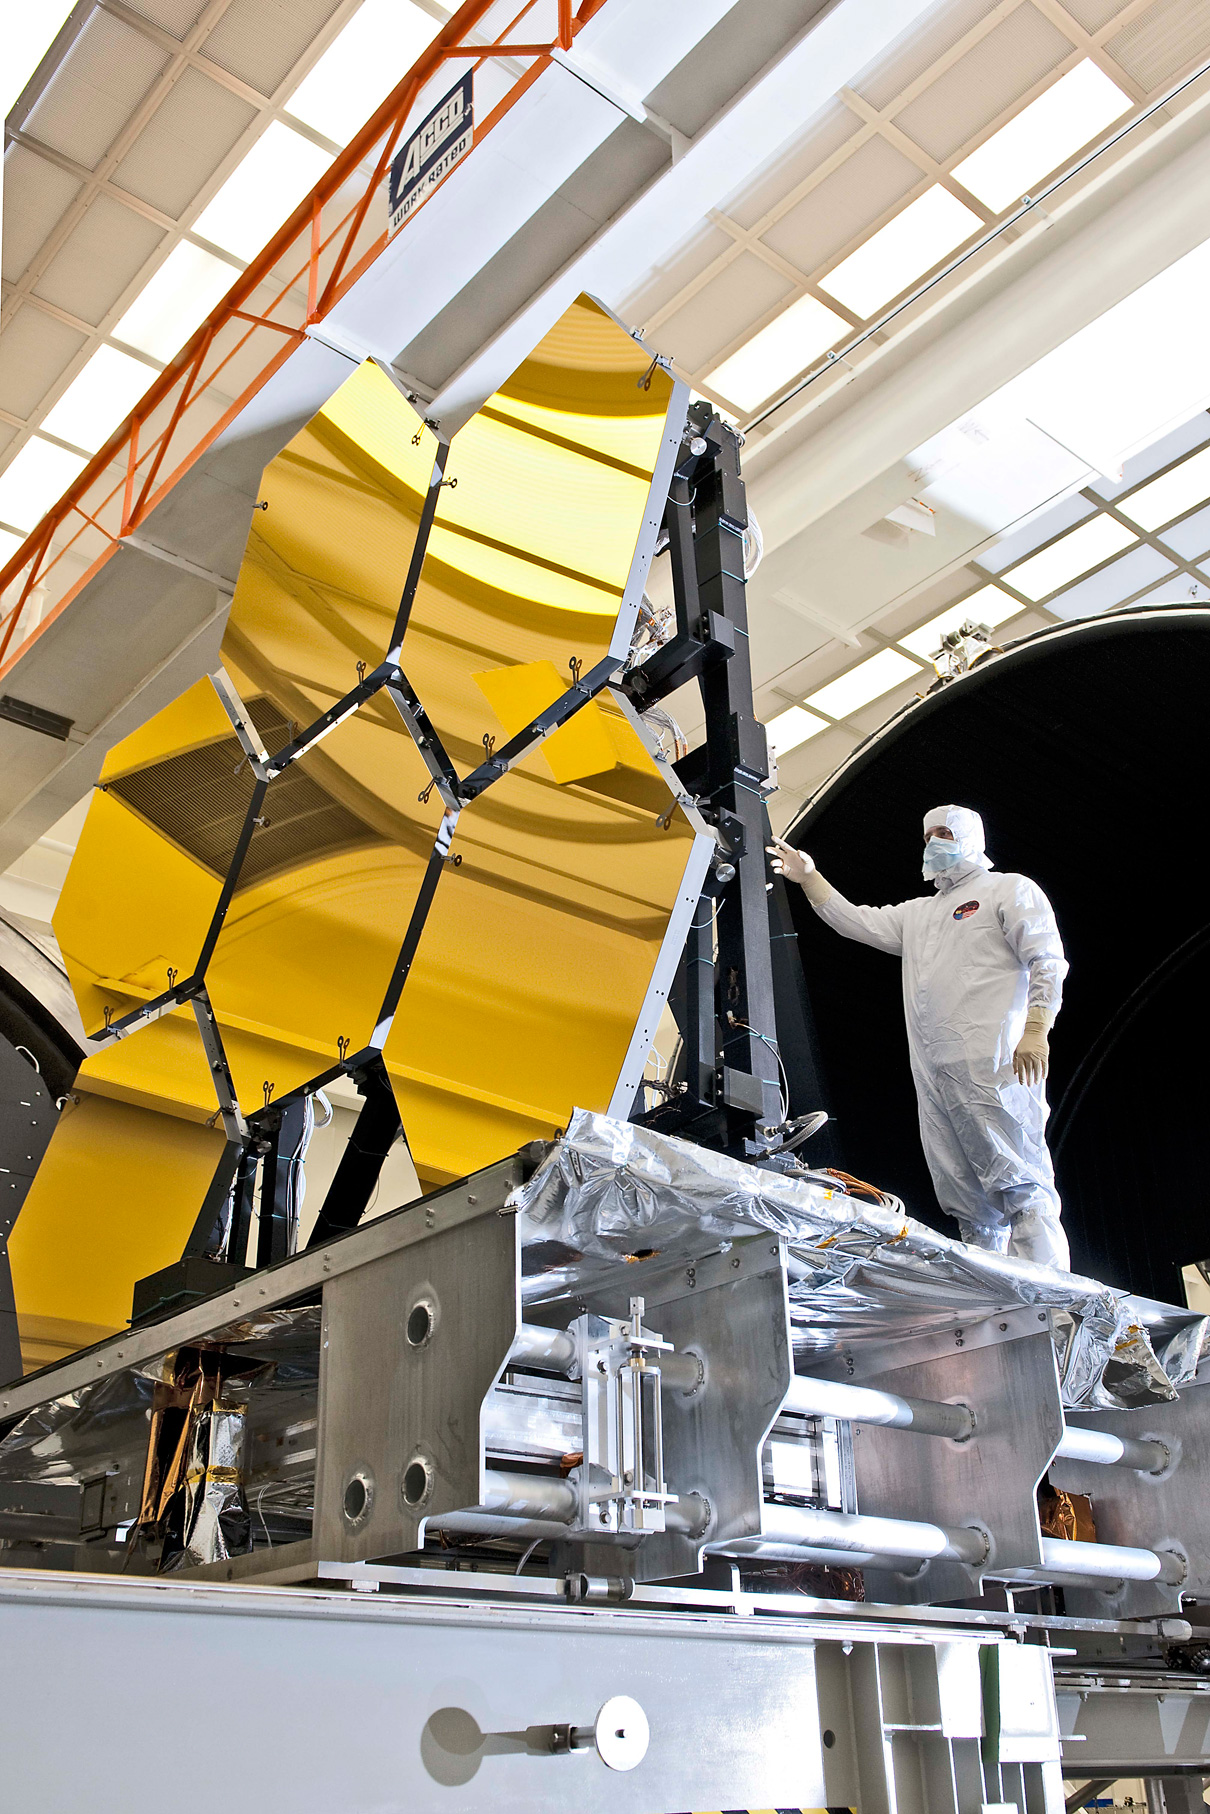

NASA's Webb Telescope Completes Mirror-Coating Milestone

The first six flight ready James Webb Space Telescope's primary mirror segments are prepped to begin final cryogenic testing at NASA's Marshall Space Flight Center in Huntsville, Ala.

Credit: NASA/GSFC/Chris Gunn